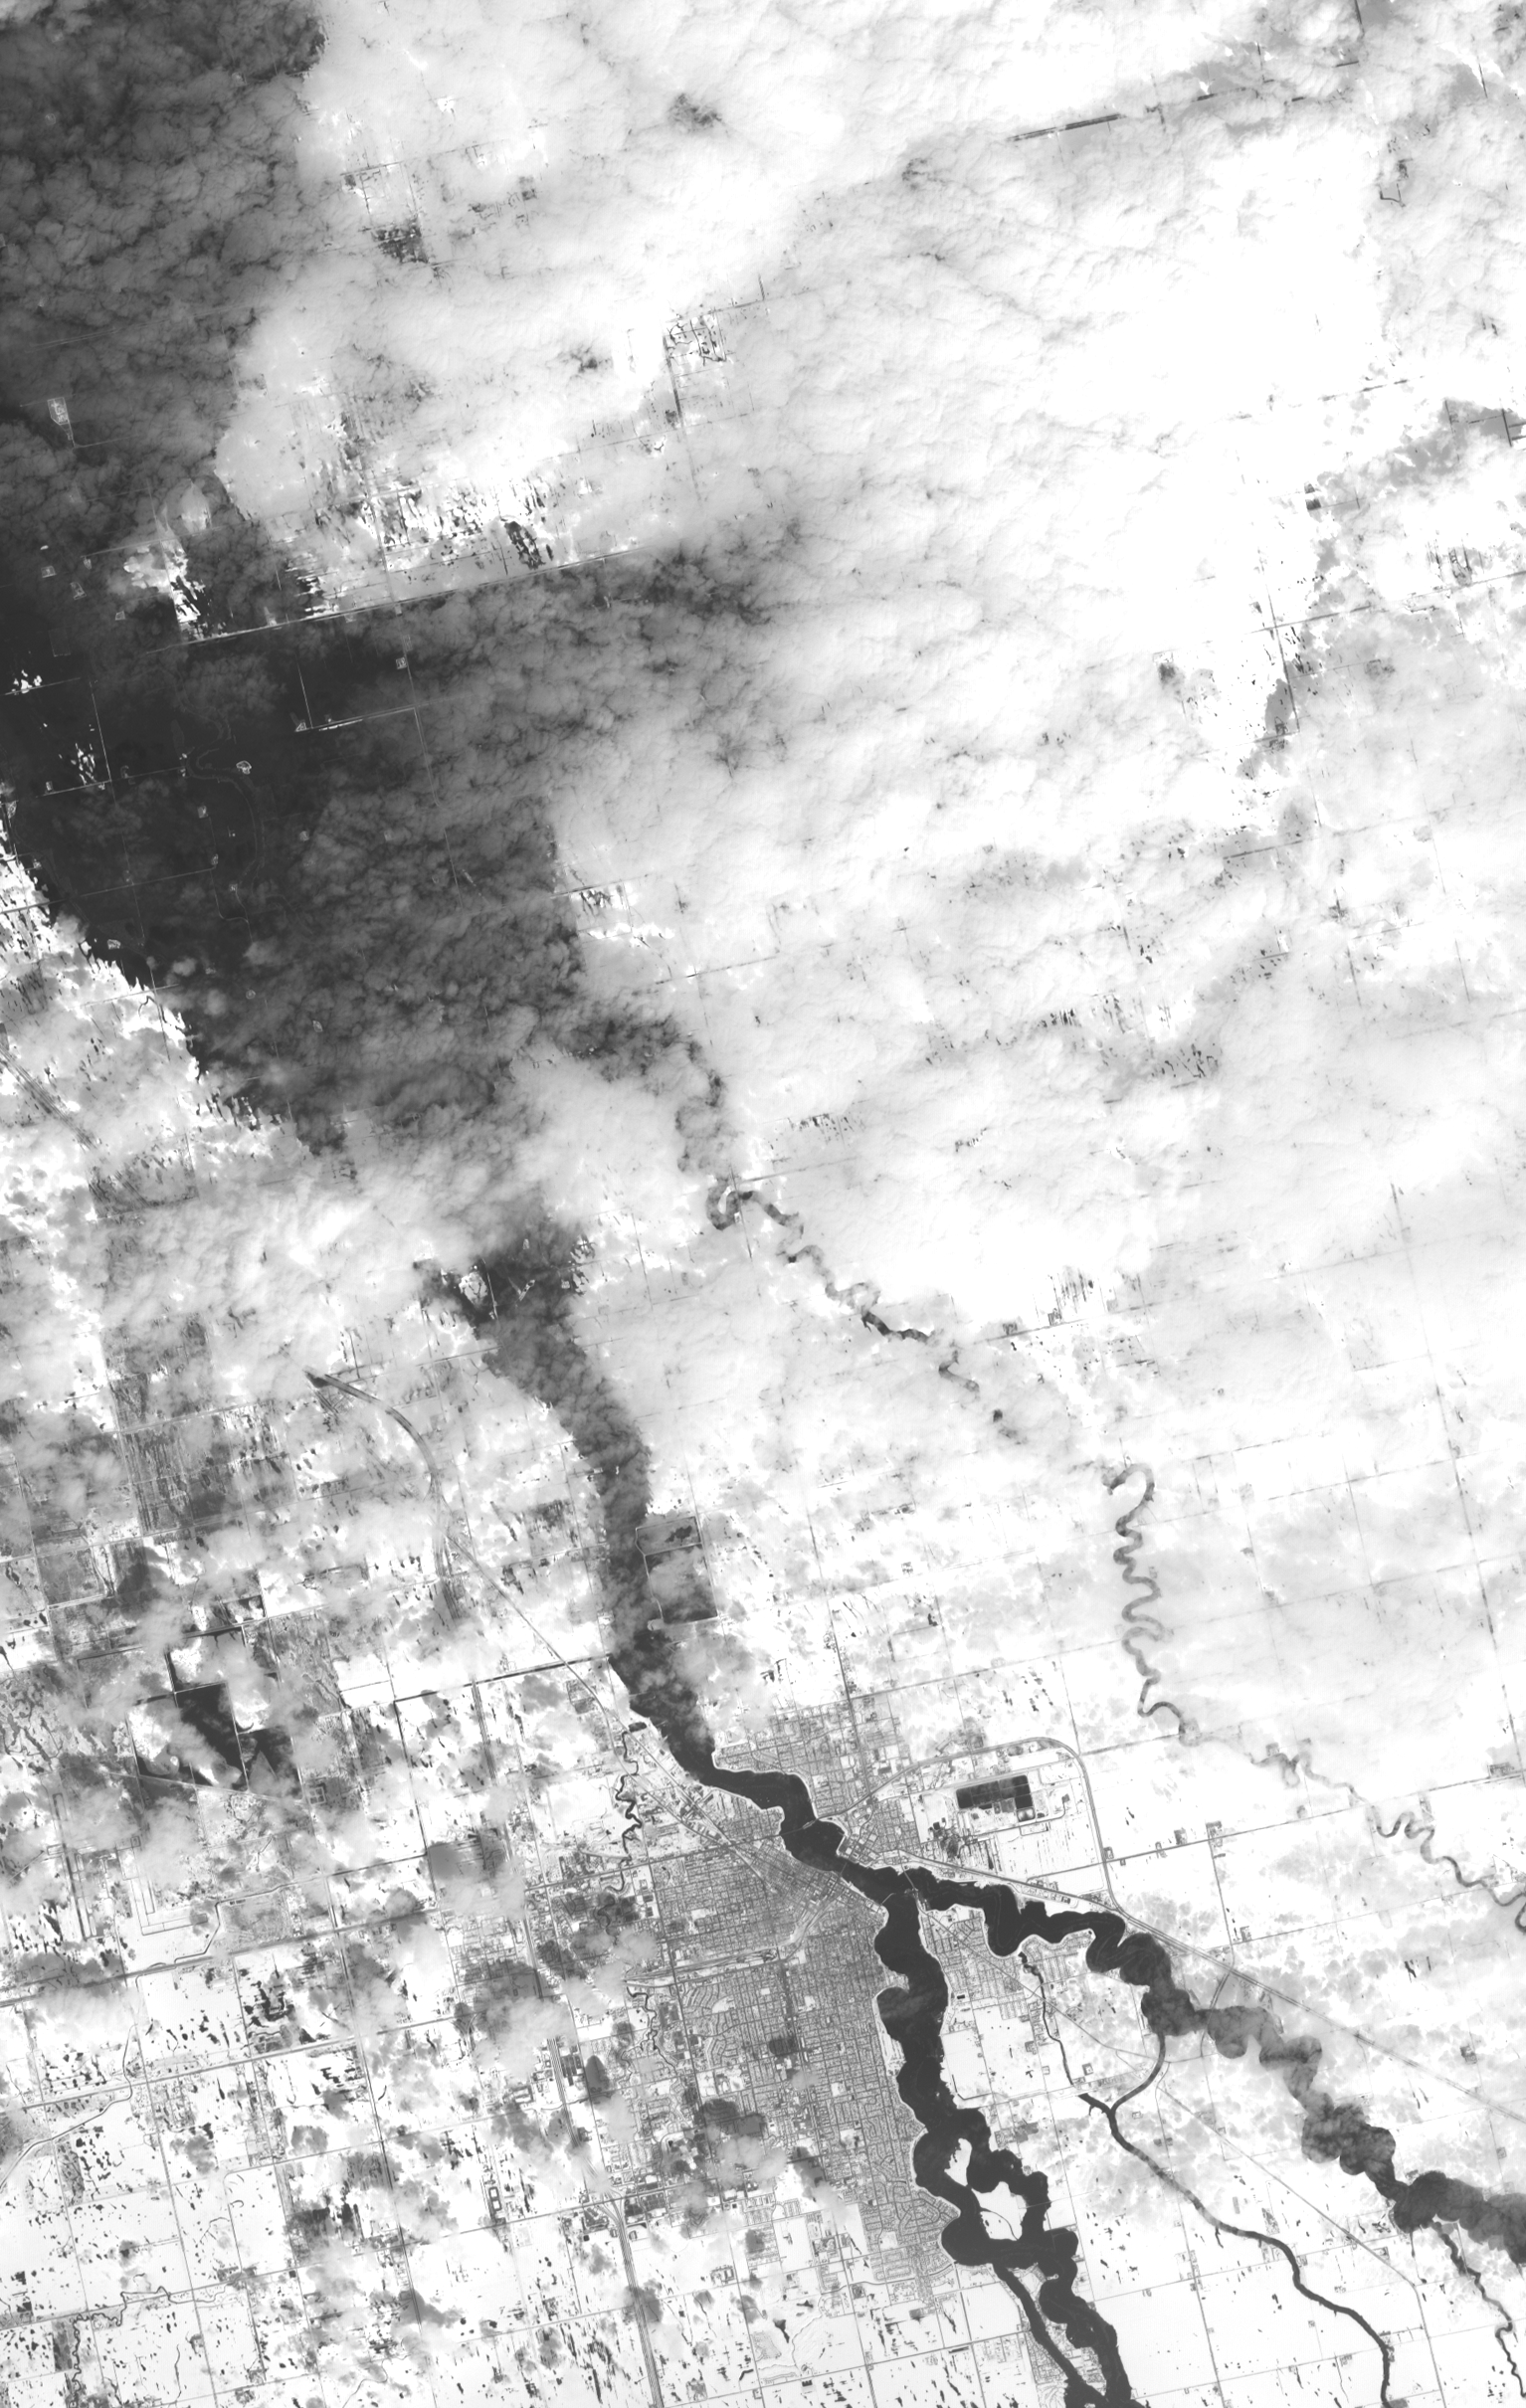

NASA Satellite Images Annual Spring Thaw, Red River, North Dakota

The annual spring thaw in the upper Midwest is underway. Along the Red River in North Dakota, floodwaters are moving northward into Canada. In this image, acquired from the Advanced Spaceborne Thermal Emission and Reflection Radiometer (ASTER) instrument on NASA’s Terra spacecraft, the snow-covered ground contrasts with the dark tones of water under a broken cloud cover. The wiggly Red River at Grand Forks is at high levels. Several miles downriver and upriver (off this image to the south), inundated fields attest to the arrival of flood waters in the city. On April 15, Reuters reported that the Red River crested at the third highest level on record at Grand Forks. Grand Forks and neighboring East Grand Forks, Minn., have permanent flood barriers that have protected them. This image was acquired two days later, on April 17, 2011, covers an area of 23 by 36.3 kilometers (14.3 by 22.5 miles), and is located at 48.2 degrees north latitude, 97 degrees west longitude.

With its 14 spectral bands from the visible to the thermal infrared wavelength region and its high spatial resolution of 15 to 90 meters (about 50 to 300 feet), ASTER images Earth to map and monitor the changing surface of our planet. ASTER is one of five Earth-observing instruments launched Dec. 18, 1999, on Terra. The instrument was built by Japan’s Ministry of Economy, Trade and Industry. A joint U.S./Japan science team is responsible for validation and calibration of the instrument and data products.

The broad spectral coverage and high spectral resolution of ASTER provides scientists in numerous disciplines with critical information for surface mapping and monitoring of dynamic conditions and temporal change. Example applications are: monitoring glacial advances and retreats; monitoring potentially active volcanoes; identifying crop stress; determining cloud morphology and physical properties; wetlands evaluation; thermal pollution monitoring; coral reef degradation; surface temperature mapping of soils and geology; and measuring surface heat balance.

The U.S. science team is located at NASA’s Jet Propulsion Laboratory, Pasadena, Calif. The Terra mission is part of NASA’s Science Mission Directorate, Washington, D.C.

Credit: NASA/GSFC/METI/ERSDAC/JAROS, and U.S./Japan ASTER Science Team